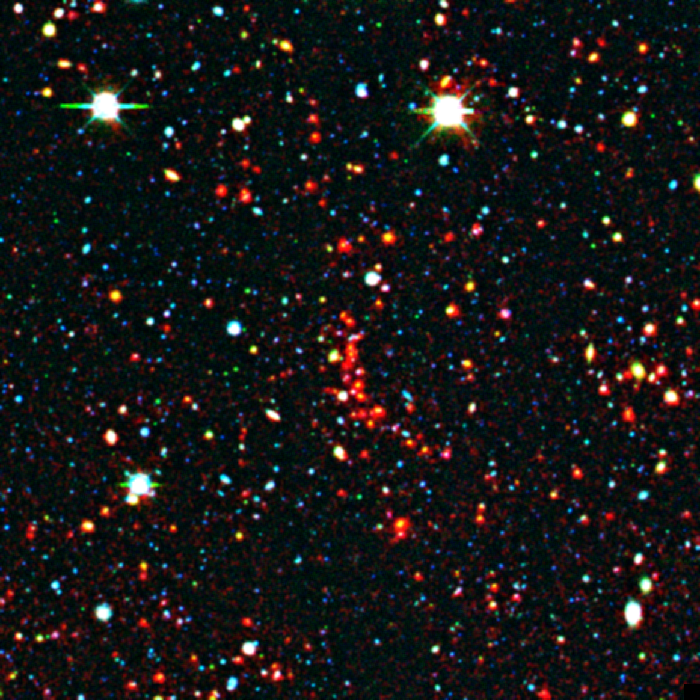

Distant Galaxy Cluster

This distant galaxy cluster was discovered using data from the space-based Spitzer Space Telescope and the ground-based Mayall 4-meter telescope at Kitt Peak National Observatory in Tucson, Ariz. The cluster appears as a concentration of red dots near the center of the image. This image reveals the galaxies as they were over 8 billion years ago, since that's how long their light took to reach Earth and Spitzer's infrared eyes.

The picture is a composite, combining ground-based optical images captured by the Mosaic-I camera on the Mayall 4-meter telescope at Kitt Peak, with infrared pictures taken by Spitzer's infrared array camera. Blue and green represent visible light at wavelengths of 0.4 microns and 0.8 microns, respectively, while red indicates infrared light at 4.5 microns.

Kitt Peak National Observatory is part of the National Optical Astronomy Observatory in Tuscon, Ariz.

Credit: NASA/JPL-Caltech/M. Brodwin (JPL)